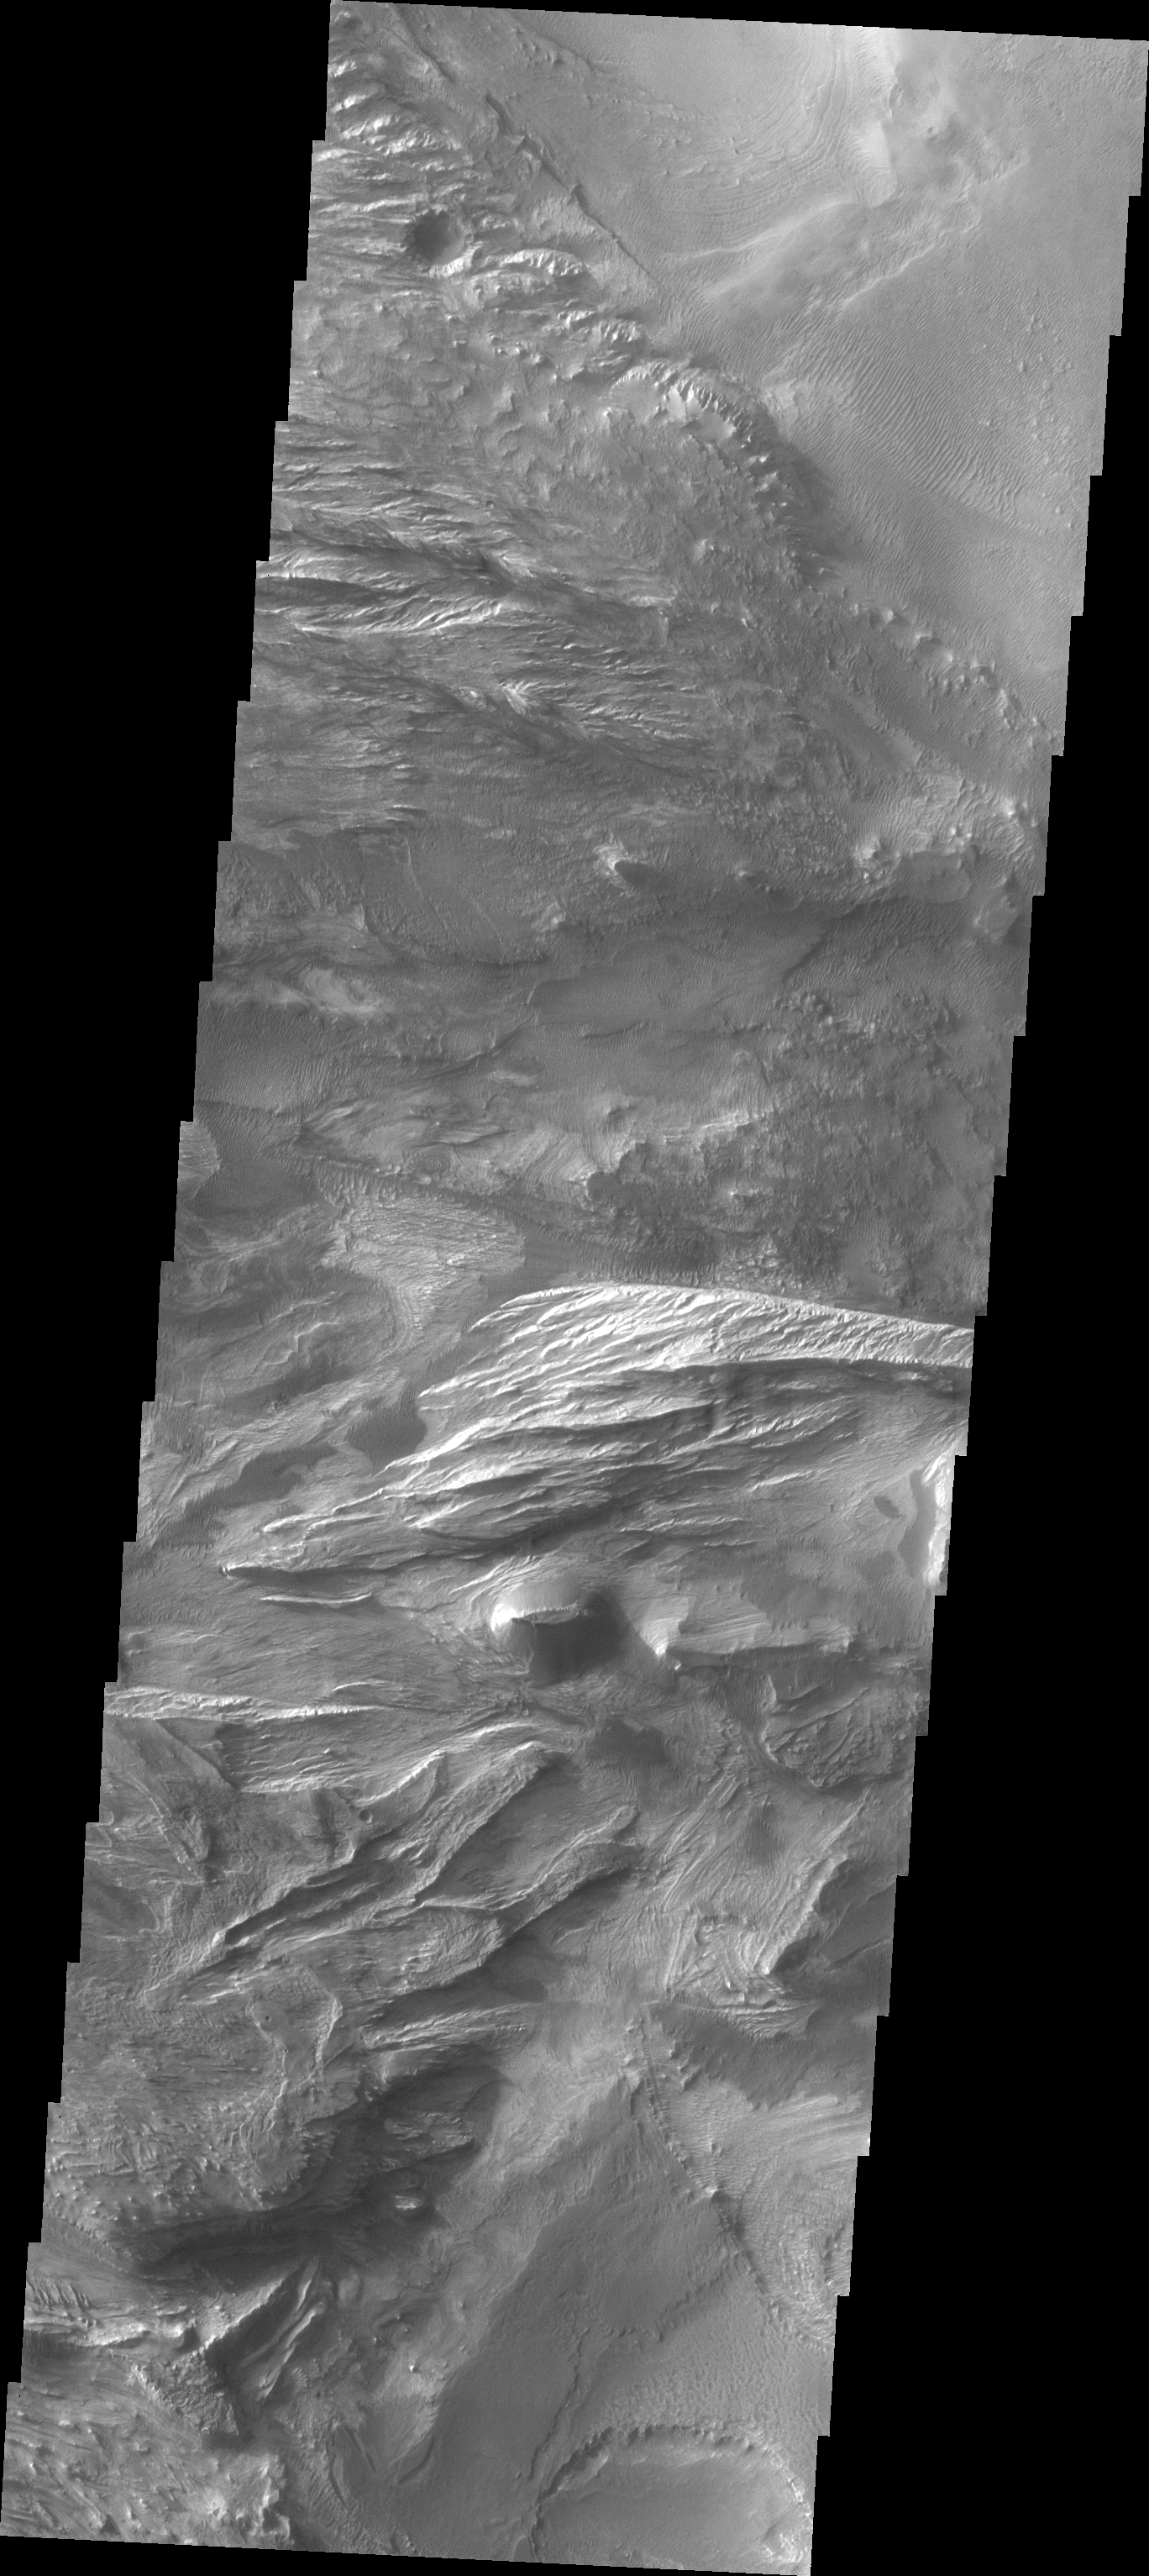

Investigating Mars: Candor Chasma

Candor Chasma is one of the largest canyons that make up Valles Marineris. It is approximately 810 km long (503 miles) and has is divided into two regions – eastern and western Candor. Candor is located south of Ophir Chasma and north of Melas Chasma. The border with Melas Chasma contains many large landslide deposits. The floor of Candor Chasma includes a variety of landforms, including layered deposits, dunes, landslide deposits and steep sided cliffs and mesas. Many forms of erosion have shaped Chandor Chasma. There is evidence of wind and water erosion, as well as significant gravity driven mass wasting (landslides). This image shows part of western Candor and the erosion of a large mesa. Layered materials are visible throughout the image and small dunes exist in several places.

The Odyssey spacecraft has spent over 15 years in orbit around Mars, circling the planet more than 69000 times. It holds the record for longest working spacecraft at Mars. THEMIS, the IR/VIS camera system, has collected data for the entire mission and provides images covering all seasons and lighting conditions. Over the years many features of interest have received repeated imaging, building up a suite of images covering the entire feature. From the deepest chasma to the tallest volcano, individual dunes inside craters and dune fields that encircle the north pole, channels carved by water and lava, and a variety of other feature, THEMIS has imaged them all. For the next several months the image of the day will focus on the Tharsis volcanoes, the various chasmata of Valles Marineris, and the major dunes fields. We hope you enjoy these images!

Credit: NASA/JPL-Caltech/ASU